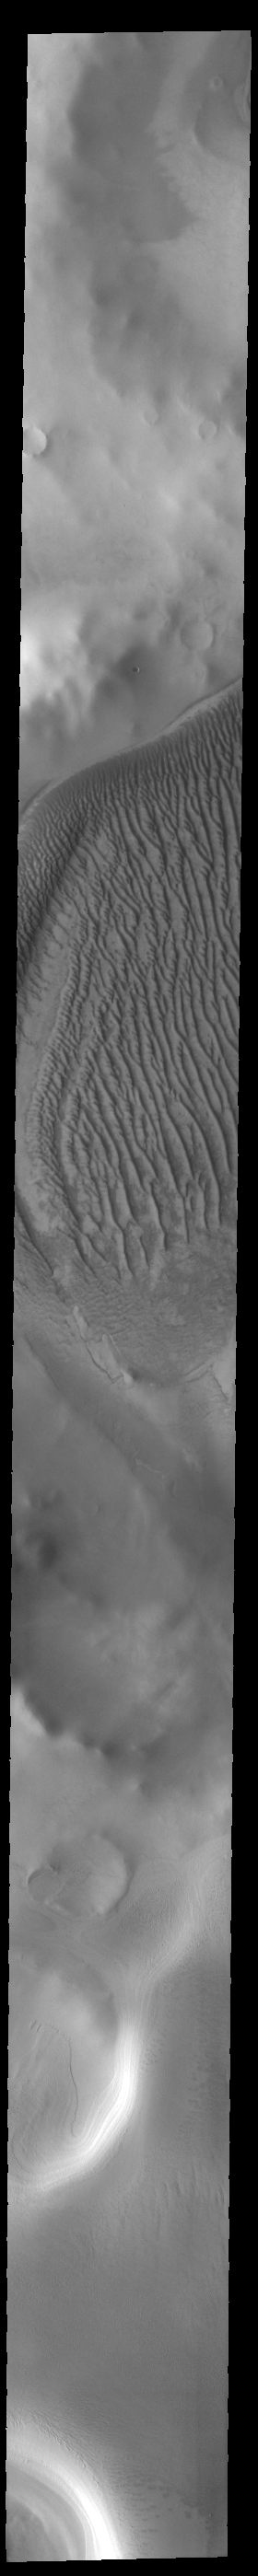

Richardson Crater Dunes

Today’s VIS image shows part of Richardson Crater. A large sand sheets covers the floor of the crater. Linear dune forms are visible on the top of the sand mound. The dunes in this image are different from crater dunes found further north, due to the amount of ice present most of the year. Richardson Crater is 89 km (55 miles) in diameter.

Credit: NASA/JPL-Caltech/ASU